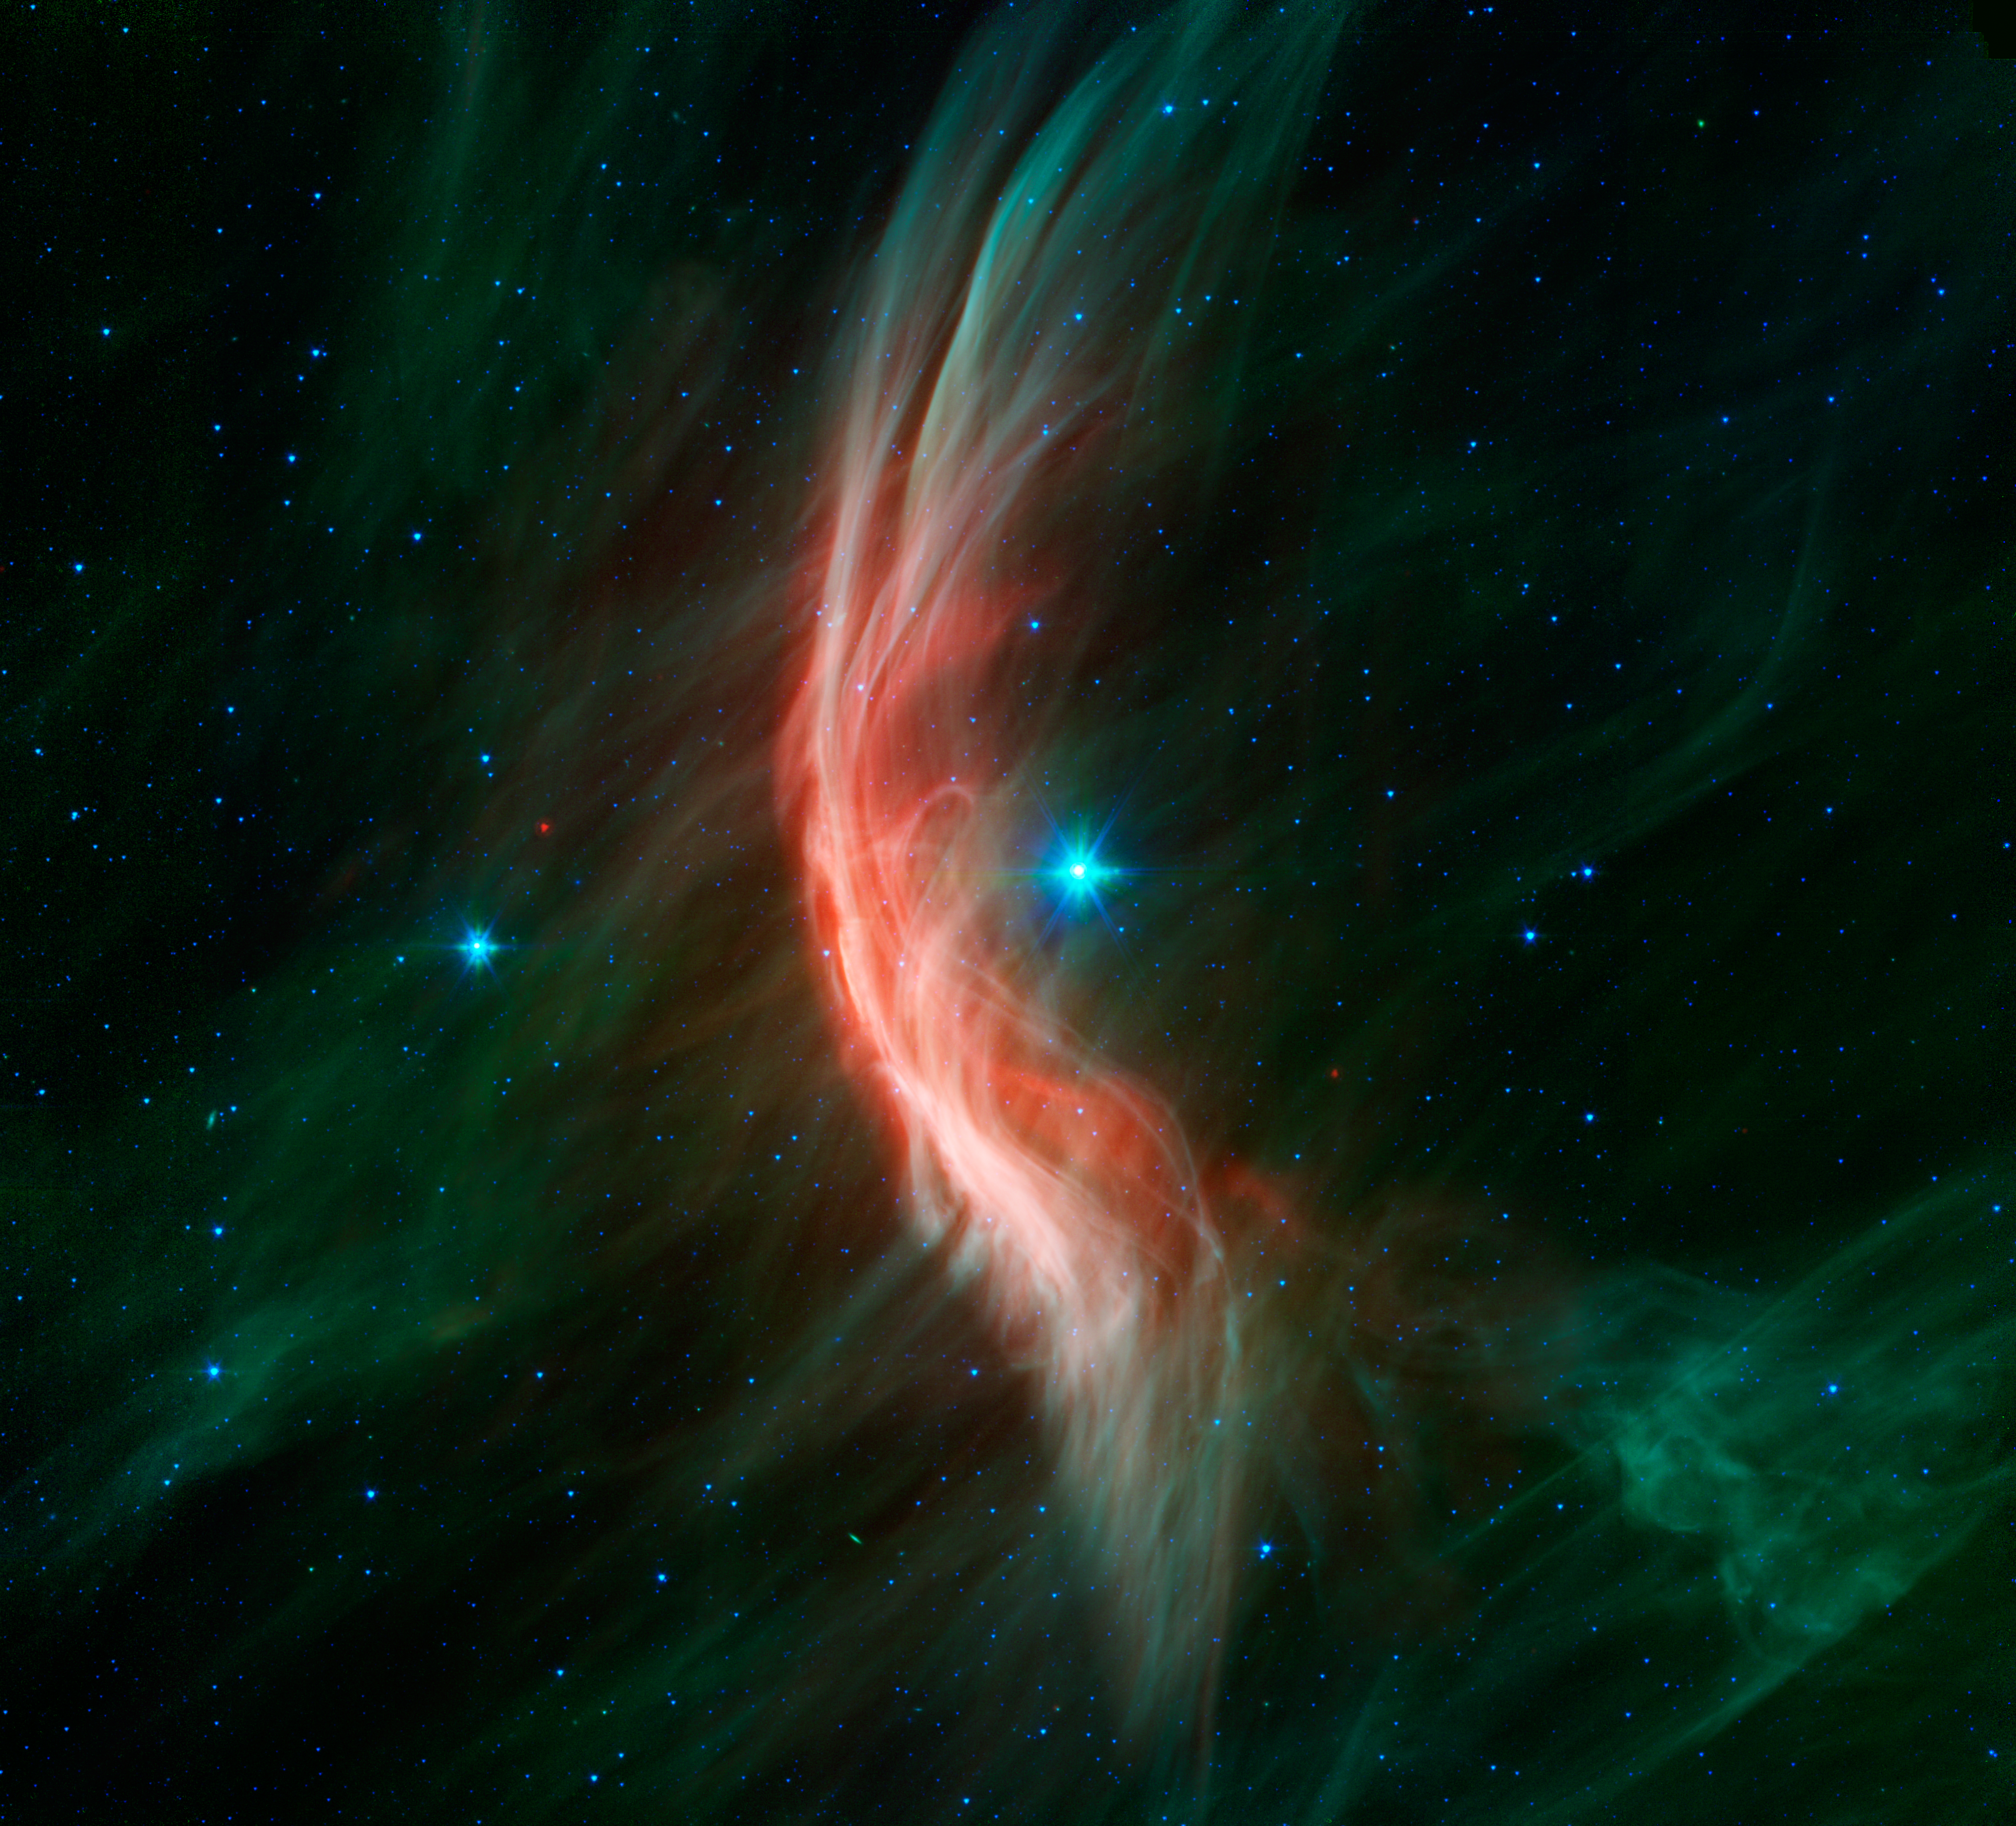

Massive Star Makes Waves

The giant star Zeta Ophiuchi is having a "shocking" effect on the surrounding dust clouds in this infrared image from NASAs Spitzer Space Telescope. Stellar winds flowing out from this fast-moving star are making ripples in the dust as it approaches, creating a bow shock seen as glowing gossamer threads, which, for this star, are only seen in infrared light.

Zeta Ophiuchi is a young, large and hot star located around 370 light-years away. It dwarfs our own sun in many ways -- it is about six times hotter, eight times wider, 20 times more massive, and about 80,000 times as bright. Even at its great distance, it would be one of the brightest stars in the sky were it not largely obscured by foreground dust clouds.

This massive star is travelling at a snappy pace of about 54,000 mph (24 kilometers per second), fast enough to break the sound barrier in the surrounding interstellar material. Because of this motion, it creates a spectacular bow shock ahead of its direction of travel (to the left). The structure is analogous to the ripples that precede the bow of a ship as it moves through the water, or the sonic boom of an airplane hitting supersonic speeds.

The fine filaments of dust surrounding the star glow primarily at shorter infrared wavelengths, rendered here in green. The area of the shock pops out dramatically at longer infrared wavelengths, creating the red highlights.

A bright bow shock like this would normally be seen in visible light as well, but because it is hidden behind a curtain of dust, only the longer infrared wavelengths of light seen by Spitzer can reach us.

Bow shocks are commonly seen when two different regions of gas and dust slam into one another. Zeta Ophiuchi, like other massive stars, generates a strong wind of hot gas particles flowing out from its surface. This expanding wind collides with the tenuous clouds of interstellar gas and dust about half a light-year away from the star, which is almost 800 times the distance from the sun to Pluto. The speed of the winds added to the stars supersonic motion result in the spectacular collision seen here.

Our own sun has significantly weaker solar winds and is passing much more slowly through our galactic neighborhood so it may not have a bow shock at all. NASAs twin Voyager spacecraft are headed away from the solar system and are currently about three times farther out than Pluto. They will likely pass beyond the influence of the sun into interstellar space in the next few years, though this is a much gentler transition than that seen around Zeta Ophiuchi.

For this Spitzer image, infrared light at wavelengths of 3.6 and 4.5 microns is rendered in blue, 8.0 microns in green, and 24 microns in red.

Credit: NASA/JPL-Caltech